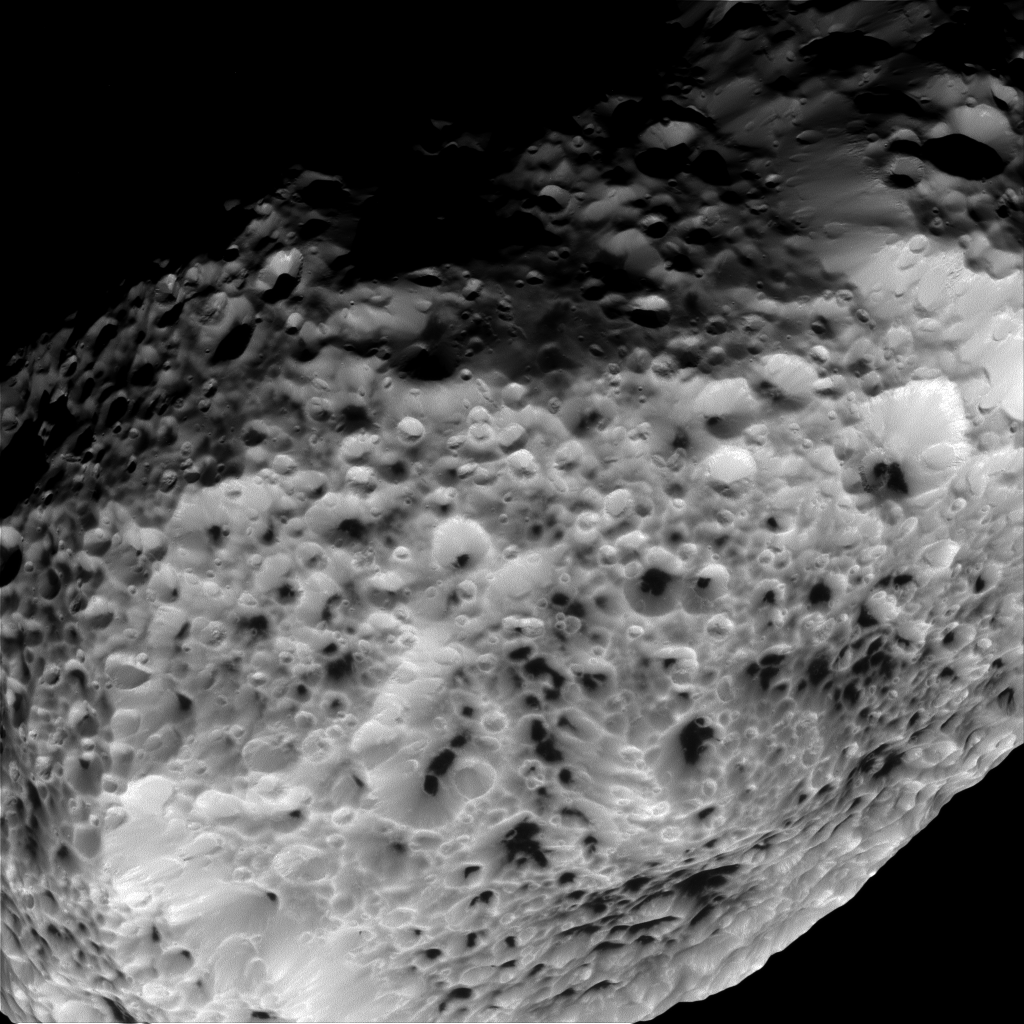

Spongy Surface

NASA’s Cassini imaging scientists processed this view of Saturn’s moon Hyperion, taken during a close flyby on May 31, 2015. This flyby marks the mission’s final close approach to Saturn’s largest irregularly shaped moon.

North on Hyperion is up and rotated 34 degrees to the left. The image was taken in visible light with the Cassini spacecraft narrow-angle camera on May 31, 2015.

The view was acquired at a distance of approximately 24,000 miles (38,000 kilometers) from Hyperion and at a Sun-Hyperion-spacecraft, or phase, angle of 46 degrees. Image scale is 755 feet (230 meters) per pixel.

The Cassini mission is a cooperative project of NASA, ESA (the European Space Agency) and the Italian Space Agency. The Jet Propulsion Laboratory, a division of the California Institute of Technology in Pasadena, manages the mission for NASA’s Science Mission Directorate, Washington. The Cassini orbiter and its two onboard cameras were designed, developed and assembled at JPL. The imaging operations center is based at the Space Science Institute in Boulder, Colorado.

Credit: NASA/JPL-Caltech/Space Science Institute